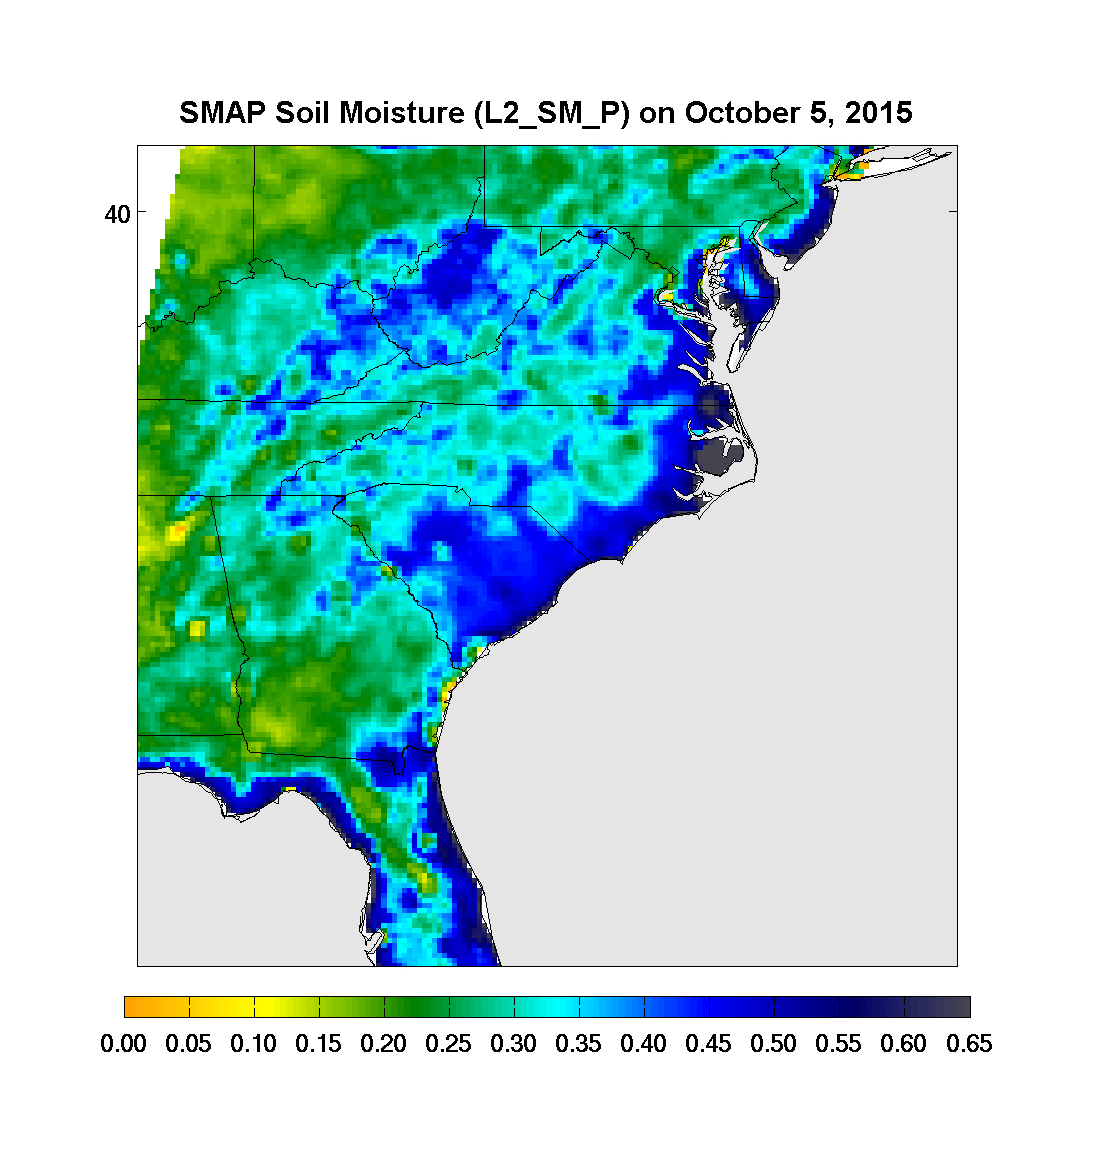

Devastating Carolina Floods Viewed by NASA’s SMAP

Surface soil moisture in the Southeastern United States as retrieved from NASA’s Soil Moisture Active Passive (SMAP) satellite observatory at around 6 a.m. on Oct. 5, 2015. Large parts of South Carolina appear blue, representing the impact of heavy localized rains and flooding. Regions in blue indicate areas with saturated soil conditions and possible standing water. Large-scale flooding was experienced all over South Carolina on Oct. 5-6, 2015. As of Oct. 7, 17 deaths had been attributed to these floods, with heavy economic losses. In some regions, the intensity of these floods was described as a 1,000-year storm (1-in-1,000 chance of happening in any given year). At least 14 dams have already failed as a result of these floods.

SMAP is managed for NASA’s Science Mission Directorate in Washington by JPL with participation by NASA’s Goddard Space Flight Center, Greenbelt, Maryland. JPL is responsible for project management, system engineering, instrument management, the radar instrument, mission operations and the ground data system. Goddard is responsible for the radiometer instrument. Both centers collaborate on the science data processing and delivery of science data products to the Alaska Satellite Facility and the National Snow and Ice Data Center for public distribution and archiving. NASA’s Launch Services Program at NASA’s Kennedy Space Center in Florida is responsible for launch management. JPL is managed for NASA by the California Institute of Technology in Pasadena.

Credit: NASA/JPL-Caltech/GSFC